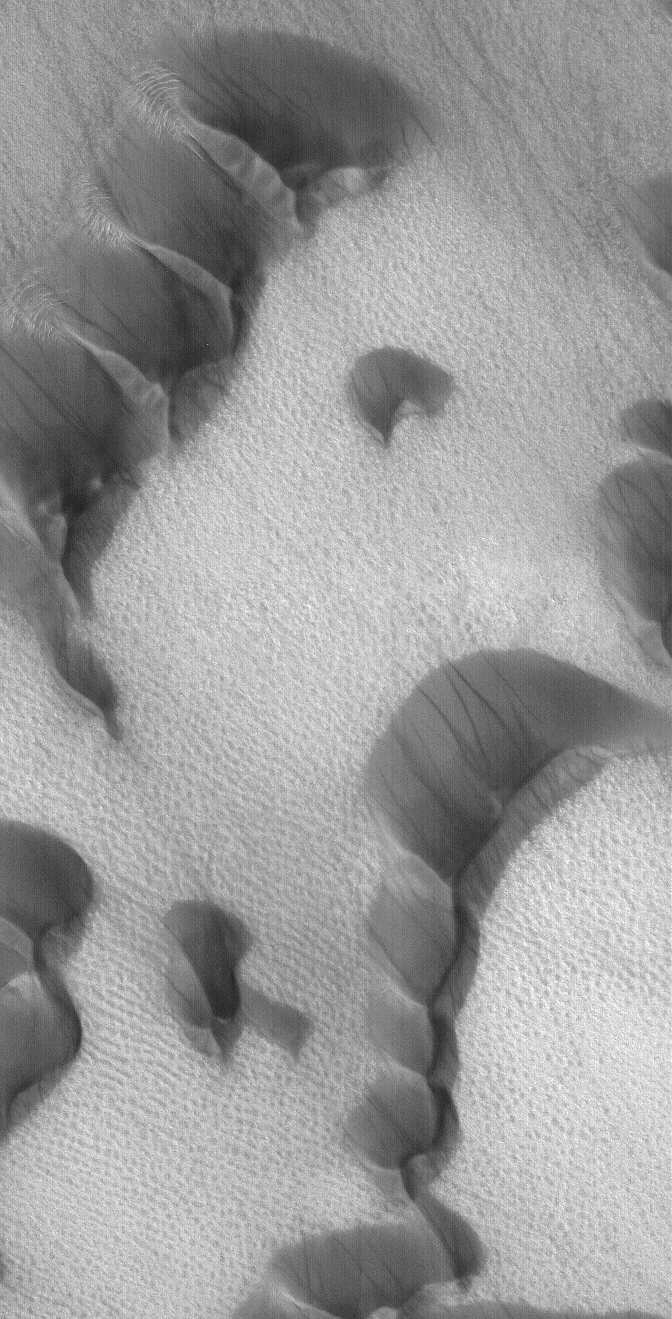

Polar Dust Devil Streaks

30 June 2004
This Mars Global Surveyor (MGS) Mars Orbiter Camera (MOC) image of dunes in the martian north polar region is important because it shows one of the highest northern latitude views of streaks thought to be made by passing dust devils. The dark, thin, filamentary streaks on the dunes and on the adjacent plains were probably formed by dust devils. The dunes occur near 76.6°N, 62.7°W. Dust devil streaks are observed on Mars at very high latitudes, such as this, all the way down to the equator. They are also seen at all elevations, from the deepest parts of the Hellas Basin to the summit of Olympus Mons. This picture covers an area about 3 km (1.9 mi) wide. Sunlight illuminates the scene from the lower left.

Credit: NASA/JPL/Malin Space Science Systems